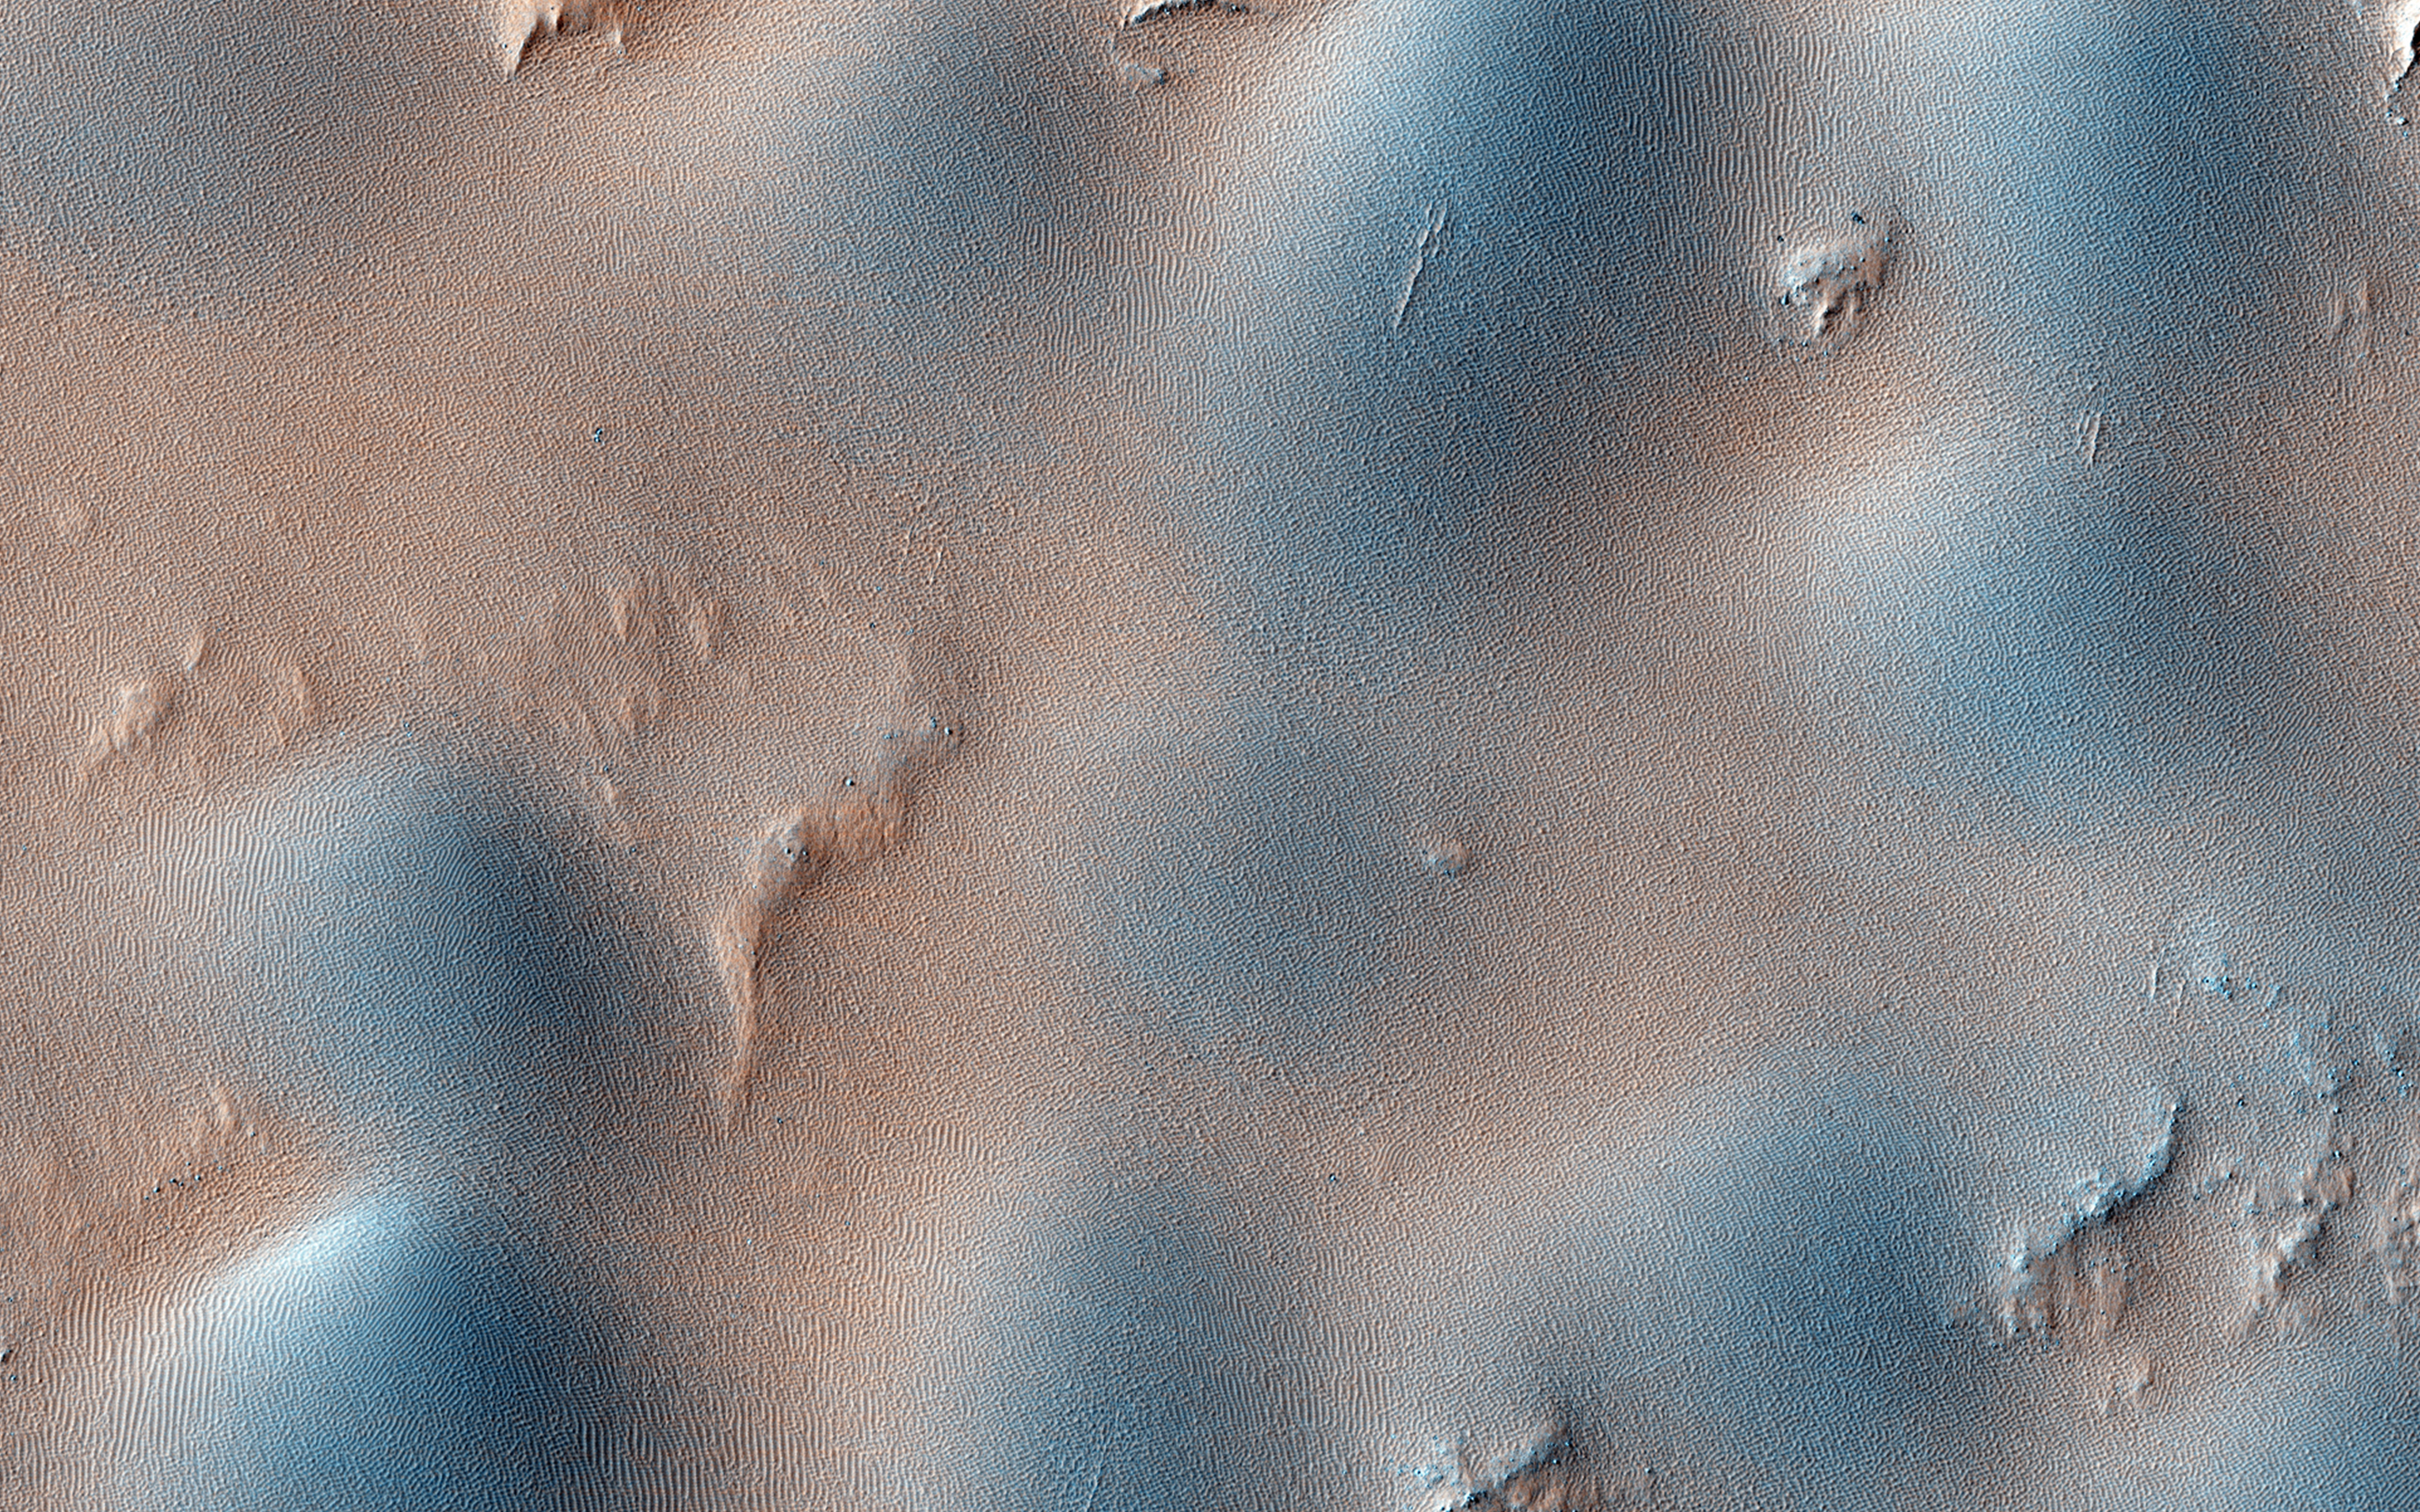

Dome and Barchan Dunes in Newton Crater

This observation shows a small sand dune field on the floor of Newton Crater, an approximately 300 kilometer (130 mile) wide crater in the Southern hemisphere of Mars.

The image shows both dome and barchan dunes. Both these types of dunes are also found on Earth. Barchan dunes in particular are common on Earth, and are generally crescent-shaped with a steep slip face bordered by horns oriented in the downwind direction. Barchan dunes form by unidirectional winds and are good indicators of the dominant wind direction.

In this case, the horns of the barchan dunes are not very distinct but appear to indicate that the strongest winds blew approximately southeast to northwest. Note the pattern the dunes form around a bright streak in the downwind direction behind a crater in the center of the image.

HiRISE is one of six instruments on NASA’s Mars Reconnaissance Orbiter. The University of Arizona, Tucson, operates HiRISE, which was built by Ball Aerospace & Technologies Corp., Boulder, Colorado. NASA’s Jet Propulsion Laboratory, a division of the California Institute of Technology in Pasadena, manages the Mars Reconnaissance Orbiter Project for NASA’s Science Mission Directorate, Washington.

Credit: NASA/JPL-Caltech/Univ. of Arizona